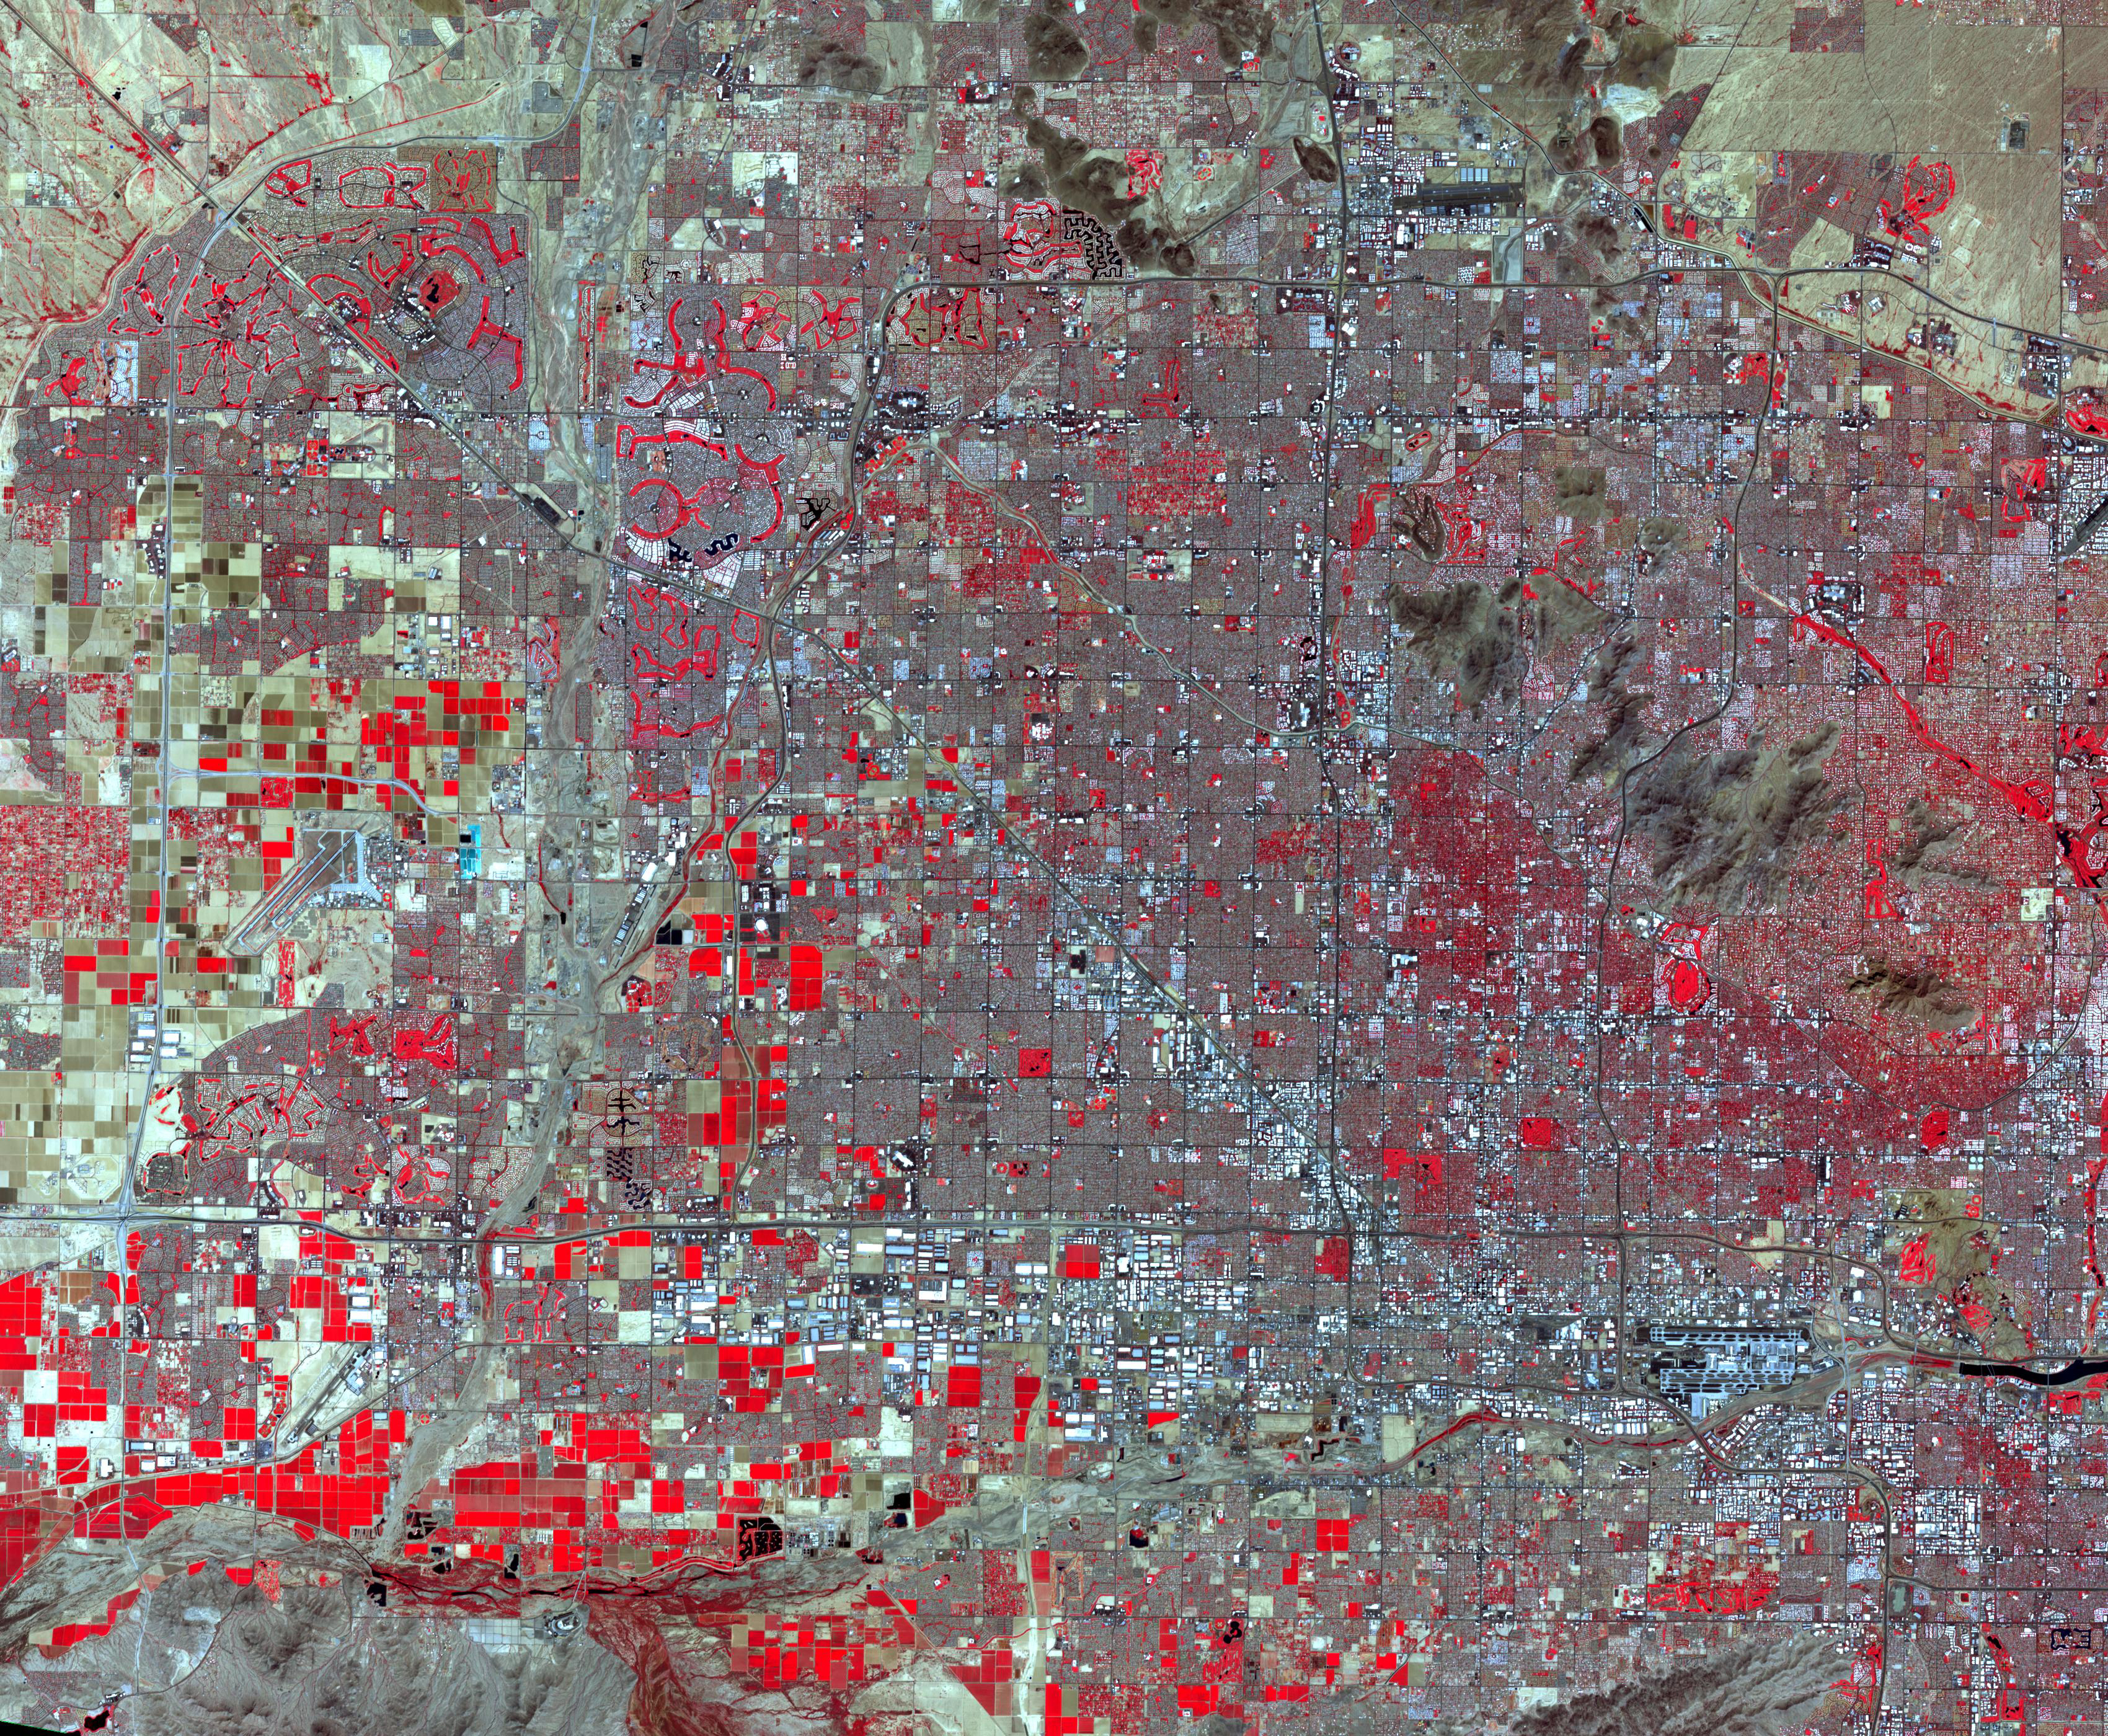

Phoenix, AZ

Landsat TM image (November 28, 1982)

Phoenix is the capital and most populous city in Arizona. It is also the fifth largest city in the US. It was settled in the 1880s as an agricultural community. Between 1980 and 2017, the metropolitan area grew from 1.5 million residents to 4.9 million. This astonishing expansion is dramatically seen in these two satellite images. The Landsat TM image was acquired November 28, 1982, and the ASTER image September 12, 2018. The images cover an area of 42 by 51 km, and are located at 33.4 degrees north, 112.1 degrees west.

With its 14 spectral bands from the visible to the thermal infrared wavelength region and its high spatial resolution of about 50 to 300 feet (15 to 90 meters), ASTER images Earth to map and monitor the changing surface of our planet. ASTER is one of five Earth-observing instruments launched Dec. 18, 1999, on Terra. The instrument was built by Japan’s Ministry of Economy, Trade and Industry. A joint U.S./Japan science team is responsible for validation and calibration of the instrument and data products.

The broad spectral coverage and high spectral resolution of ASTER provides scientists in numerous disciplines with critical information for surface mapping and monitoring of dynamic conditions and temporal change. Example applications are monitoring glacial advances and retreats; monitoring potentially active volcanoes; identifying crop stress; determining cloud morphology and physical properties; wetlands evaluation; thermal pollution monitoring; coral reef degradation; surface temperature mapping of soils and geology; and measuring surface heat balance.

The U.S. science team is located at NASA’s Jet Propulsion Laboratory in Pasadena, Calif. The Terra mission is part of NASA’s Science Mission Directorate, Washington.

Credit: NASA/METI/AIST/Japan Space Systems, and U.S./Japan ASTER Science Team